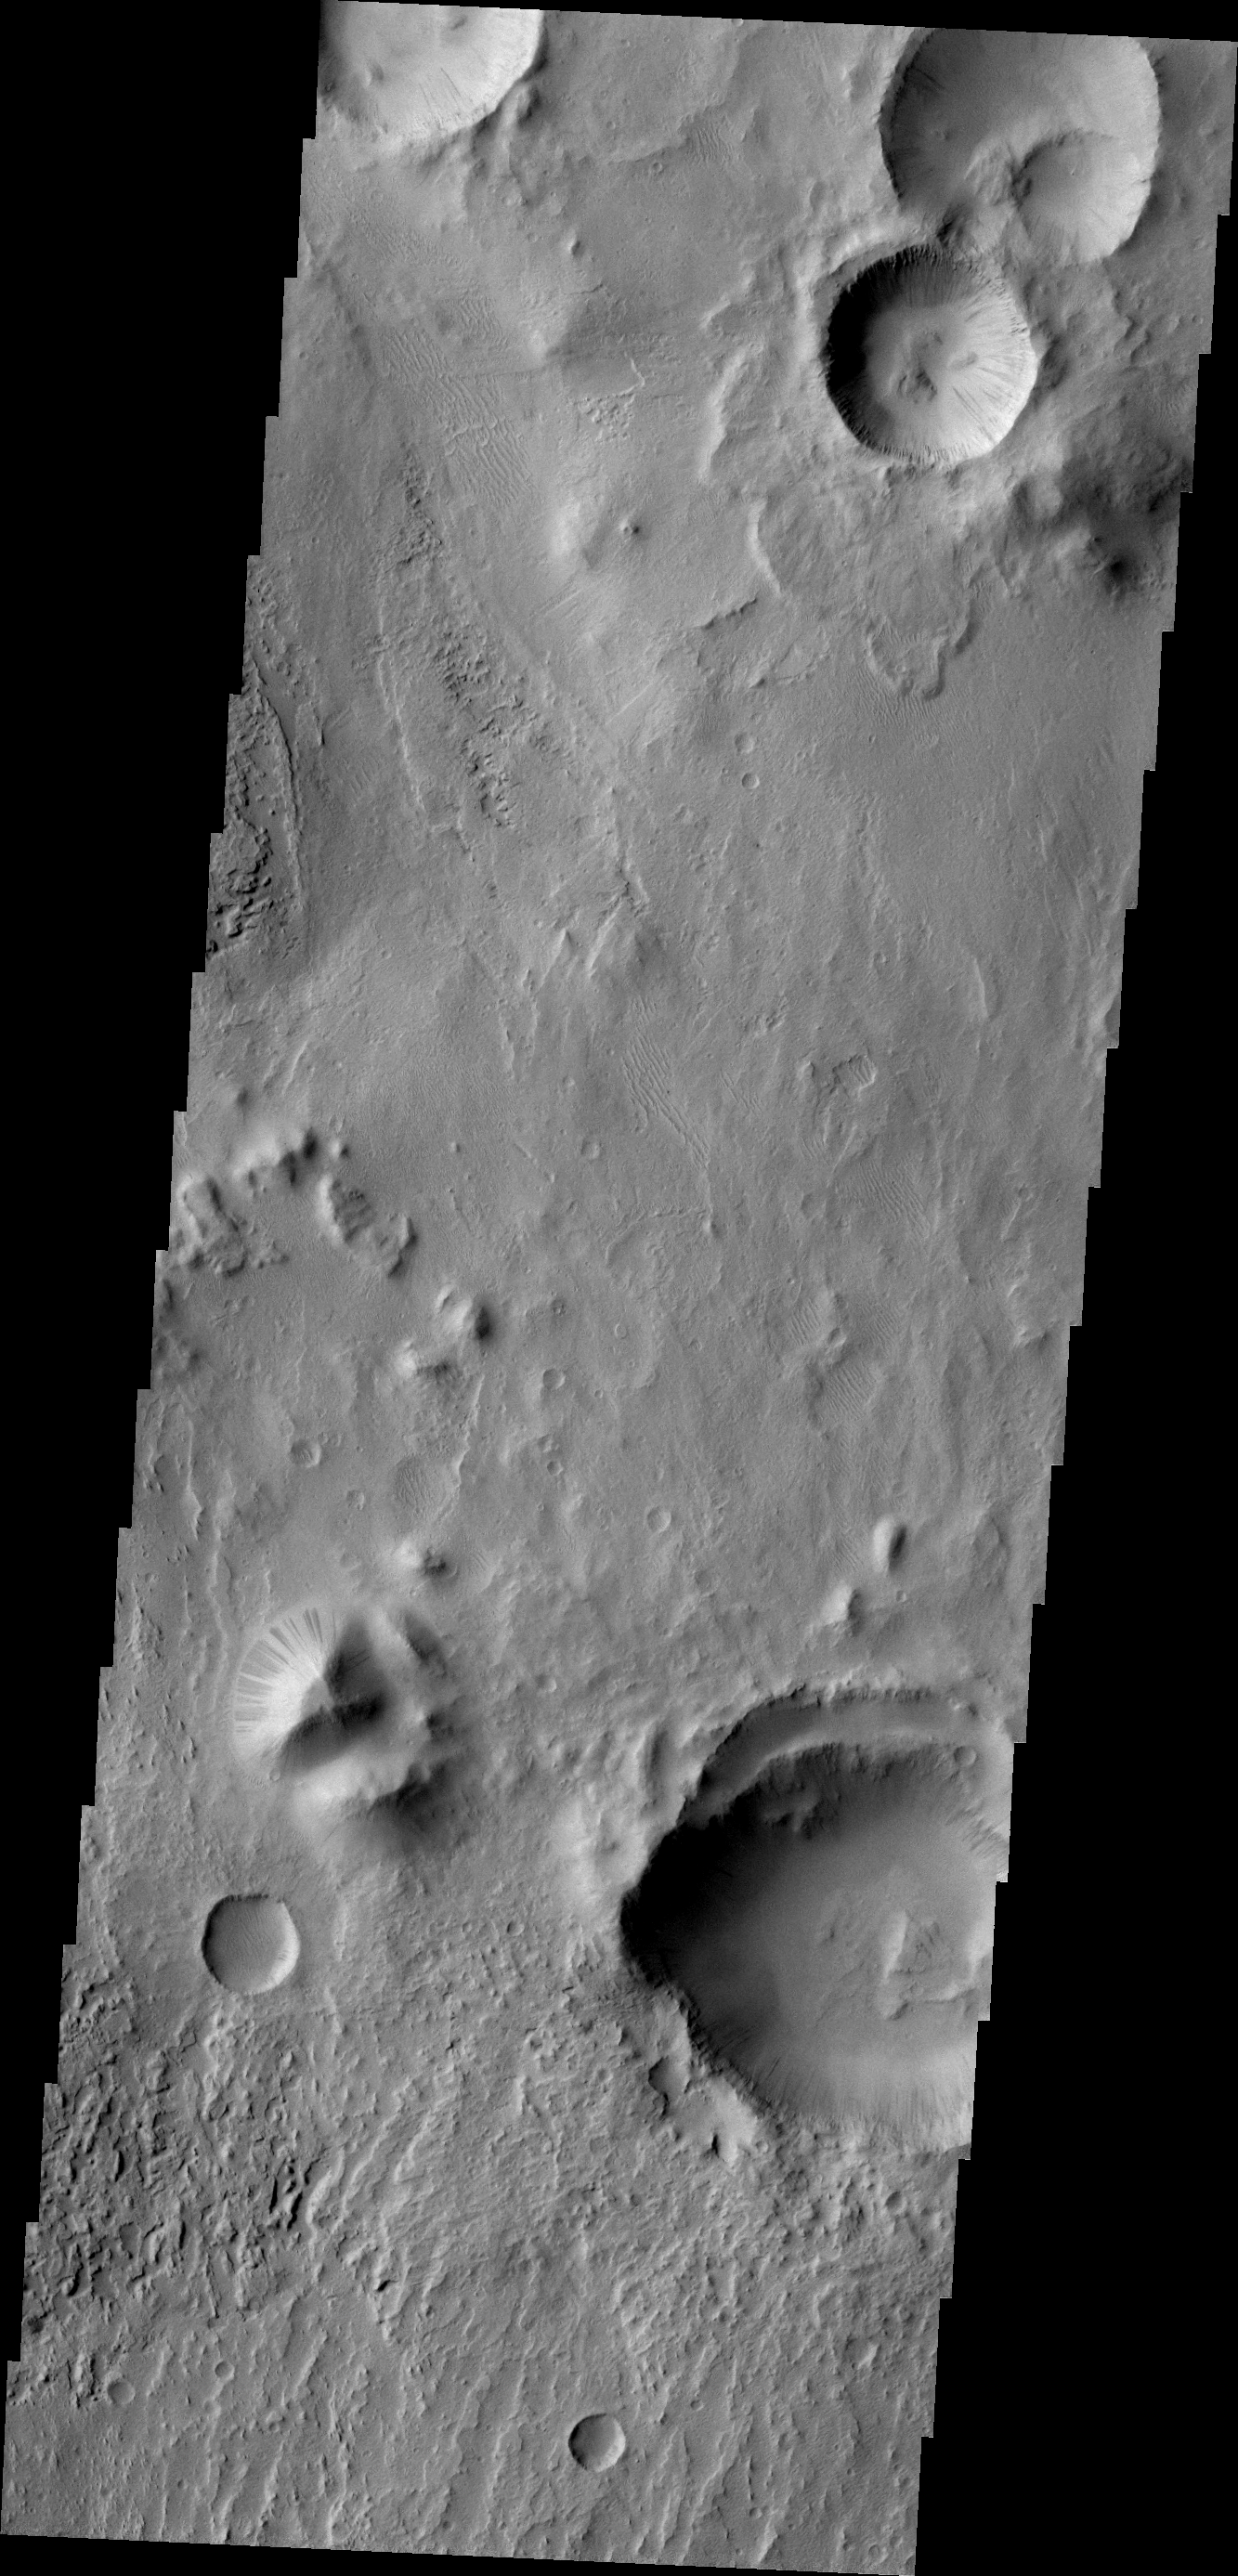

Dark Slope Streaks

Numerous dark slope streaks are visible in this small unnamed crater in Zephyria Planum.

Image information: VIS instrument. Latitude -3.8N, Longitude 156.8E. 18 meter/pixel resolution.

Please see the THEMIS Data Citation Note for details on crediting THEMIS images.

Note: this THEMIS visual image has not been radiometrically nor geometrically calibrated for this preliminary release. An empirical correction has been performed to remove instrumental effects. A linear shift has been applied in the cross-track and down-track direction to approximate spacecraft and planetary motion. Fully calibrated and geometrically projected images will be released through the Planetary Data System in accordance with Project policies at a later time.

NASA’s Jet Propulsion Laboratory manages the 2001 Mars Odyssey mission for NASA’s Office of Space Science, Washington, D.C. The Thermal Emission Imaging System (THEMIS) was developed by Arizona State University, Tempe, in collaboration with Raytheon Santa Barbara Remote Sensing. The THEMIS investigation is led by Dr. Philip Christensen at Arizona State University. Lockheed Martin Astronautics, Denver, is the prime contractor for the Odyssey project, and developed and built the orbiter. Mission operations are conducted jointly from Lockheed Martin and from JPL, a division of the California Institute of Technology in Pasadena.

Credit: NASA/JPL/ASU